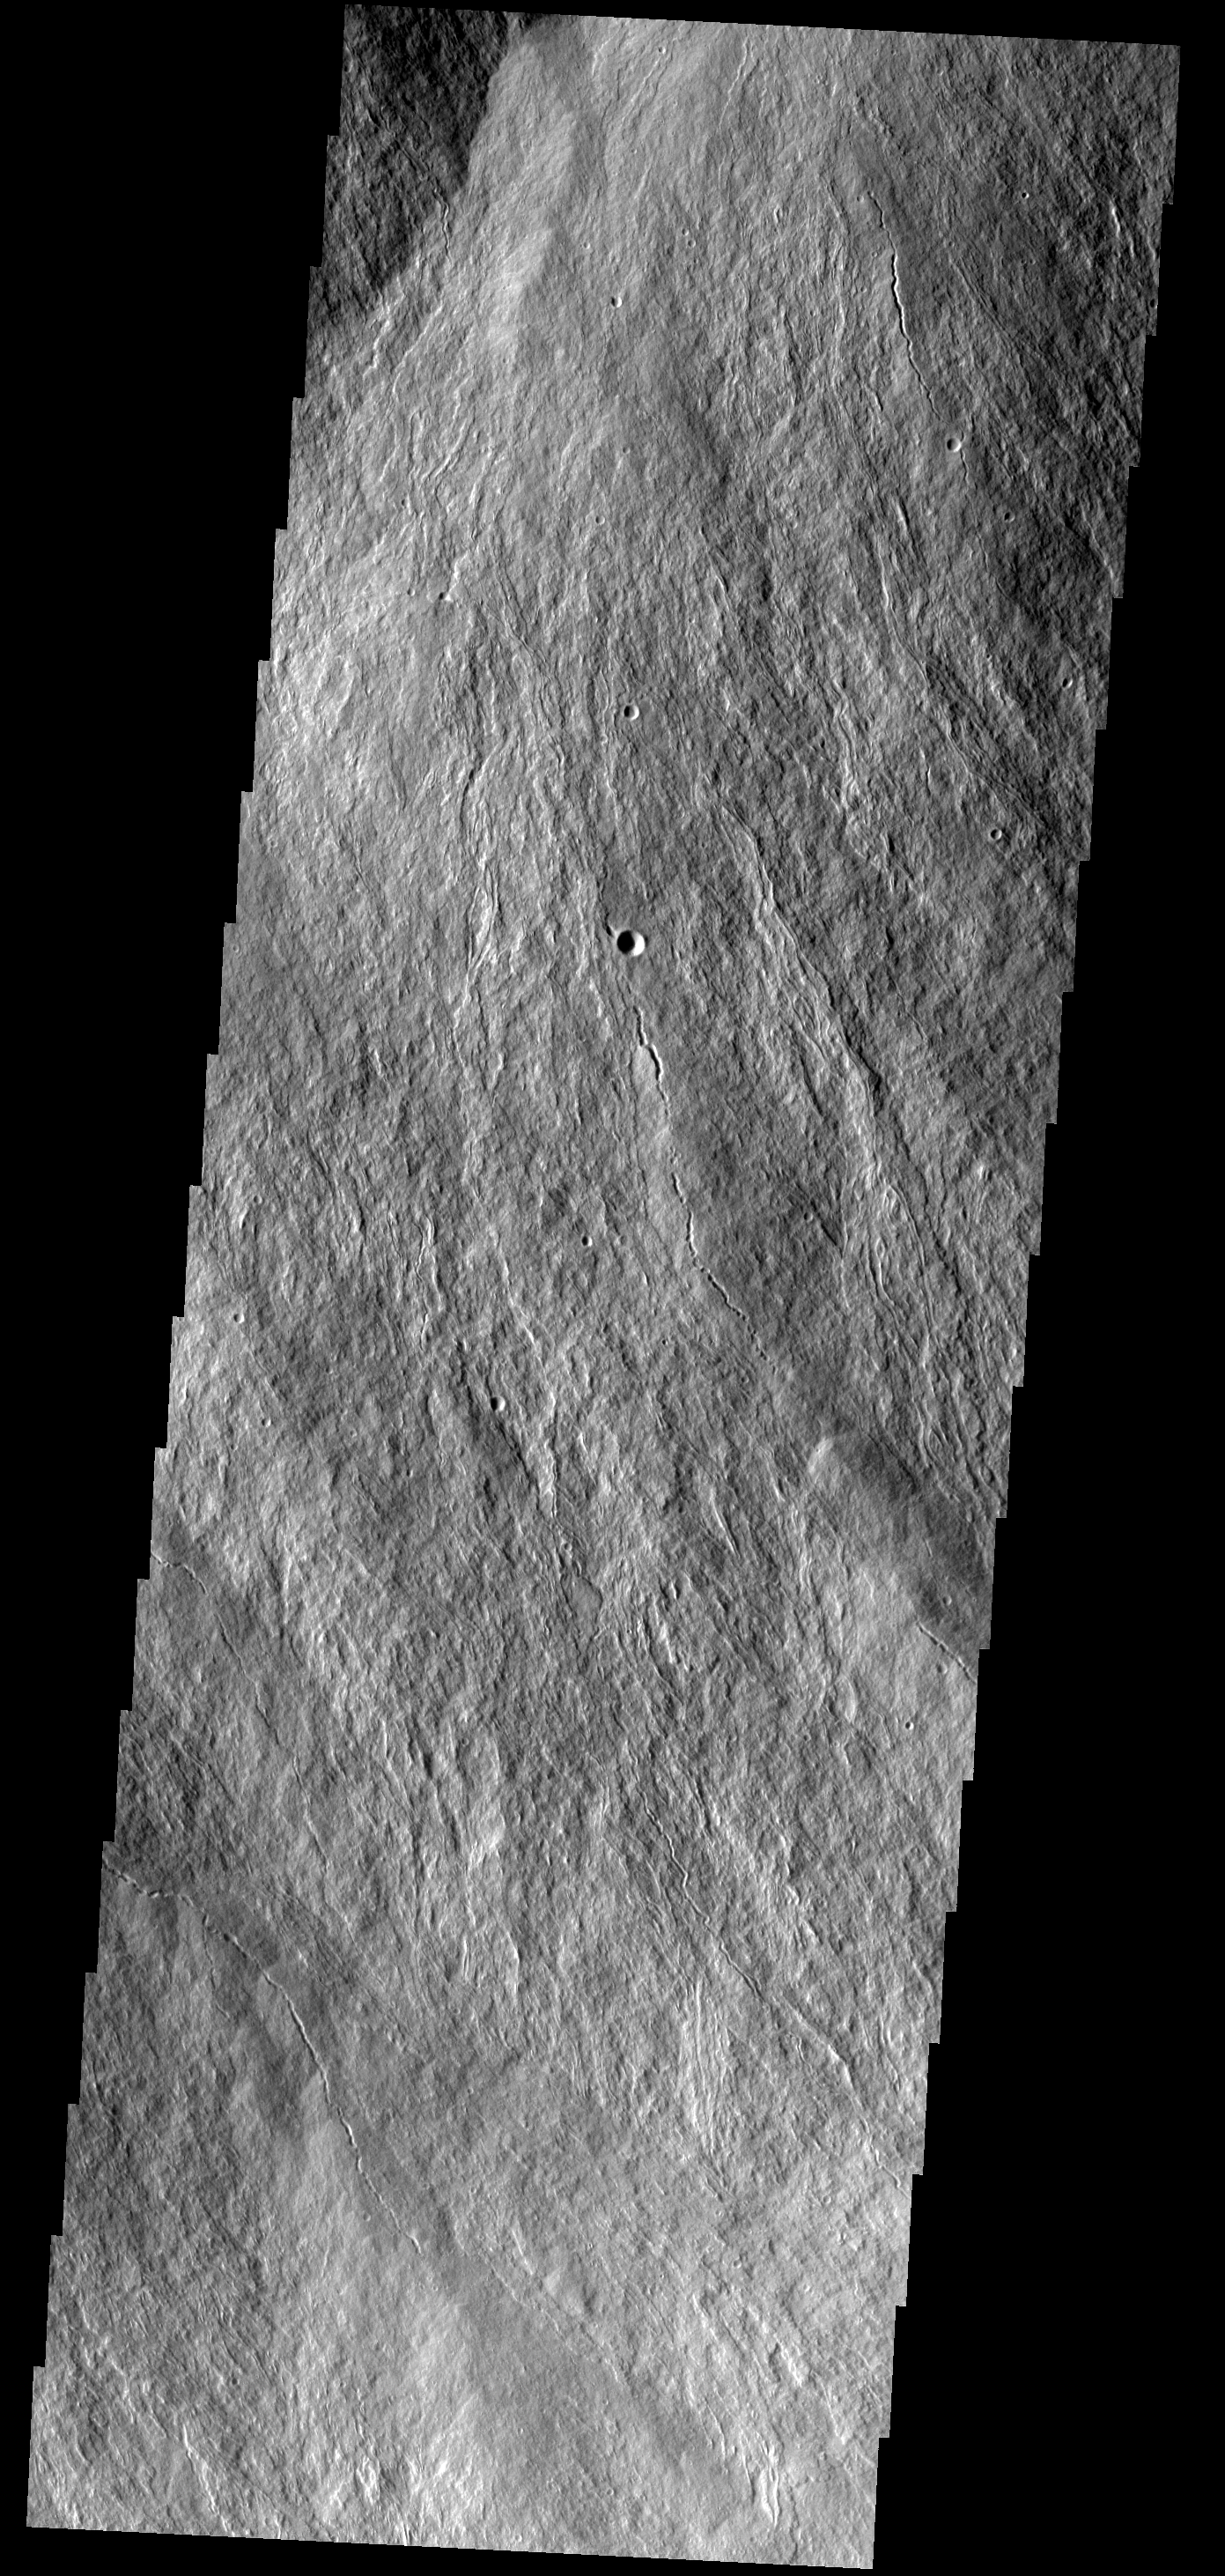

Olympus Mons

These lava flows occur on the flank of Olympus Mons.

Image information: VIS instrument. Latitude 16.1N, Longitude 227.7E. 18 meter/pixel resolution.

Please see the THEMIS Data Citation Note for details on crediting THEMIS images.

Note: this THEMIS visual image has not been radiometrically nor geometrically calibrated for this preliminary release. An empirical correction has been performed to remove instrumental effects. A linear shift has been applied in the cross-track and down-track direction to approximate spacecraft and planetary motion. Fully calibrated and geometrically projected images will be released through the Planetary Data System in accordance with Project policies at a later time.

NASA’s Jet Propulsion Laboratory manages the 2001 Mars Odyssey mission for NASA’s Office of Space Science, Washington, D.C. The Thermal Emission Imaging System (THEMIS) was developed by Arizona State University, Tempe, in collaboration with Raytheon Santa Barbara Remote Sensing. The THEMIS investigation is led by Dr. Philip Christensen at Arizona State University. Lockheed Martin Astronautics, Denver, is the prime contractor for the Odyssey project, and developed and built the orbiter. Mission operations are conducted jointly from Lockheed Martin and from JPL, a division of the California Institute of Technology in Pasadena.

Credit: NASA/JPL/ASU